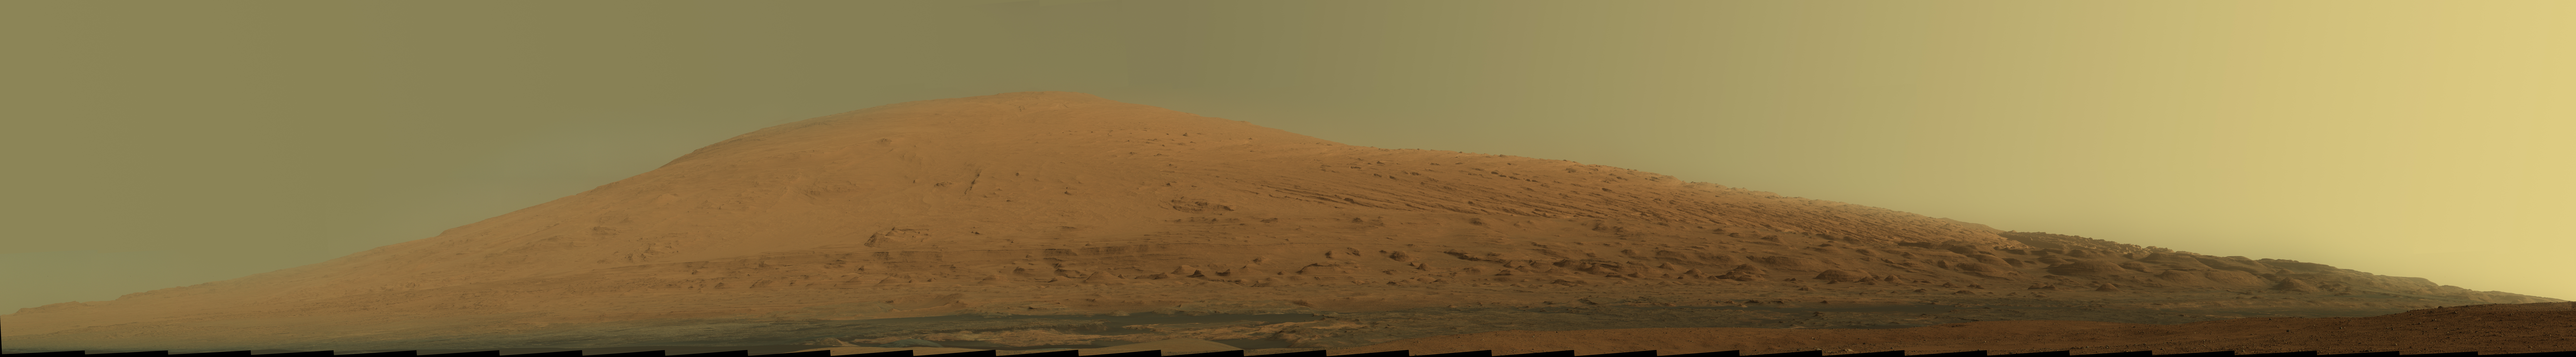

Mount Sharp Panorama in Raw Colors

This mosaic of images from the Mast Camera (Mastcam) on NASA’s Mars rover Curiosity shows Mount Sharp in raw color as recorded by the camera. Raw color shows the scene’s colors as they would look in a typical smart-phone camera photo, before any adjustment.

Mount Sharp, also called Aeolis Mons, is a layered mound in the center of Mars’ Gale Crater, rising more than 3 miles (5 kilometers) above the crater floor, where Curiosity has been working since the rover’s landing in August 2012. Lower slopes of Mount Sharp are the major destination for the mission, though the rover will first spend many more weeks around a location called “Yellowknife Bay,” where it has found evidence of a past environment favorable for microbial life.

This mosaic was assembled from dozens of images from the 100-millimeter-focal-length telephoto lens camera mounted on the right side of the Mastcam instrument. The component images were taken during the 45th Martian day, or sol, of Curiosity’s mission on Mars (Sept. 20, 2012). The sky has been filled out by extrapolating color and brightness information from the portions of the sky that were captured in images of the terrain.

A white-balanced version of the mosaic is available at PIA16768. White balancing makes the sky look overly blue, but shows the terrain as if under Earth-like lighting.

Curiosity’s Mastcam was built and is operated by Malin Space Science Systems, San Diego.

NASA’s Jet Propulsion Laboratory, Pasadena, Calif., manages the Mars Science Laboratory Project and the mission’s Curiosity rover for NASA’s Science Mission Directorate in Washington. The rover was designed and assembled at JPL, a division of the California Institute of Technology in Pasadena.

Credit: NASA/JPL-Caltech/MSSS